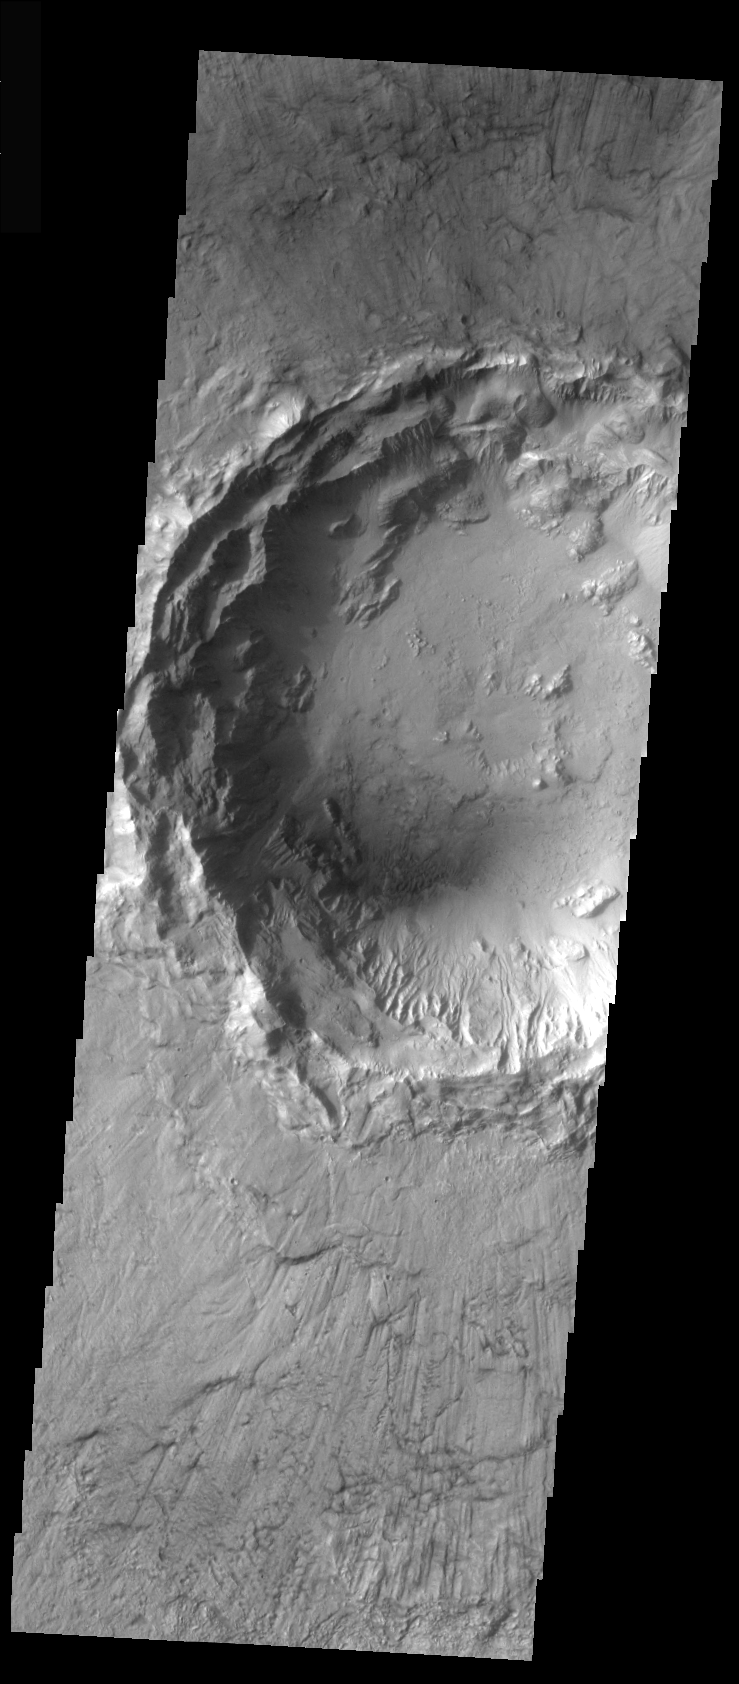

Crater Interior with Internal Craters

Today’s crater interior contains smaller craters, sand dunes, and erosional features caused the wind. Additionally, the crater rim appears subdued, likely due to dust cover. Note how the ejecta surrounding the small craters has be eroded by the wind.

Image information: VIS instrument. Latitude 9, Longitude 358 East (2 West). 18 meter/pixel resolution.

Note: this THEMIS visual image has not been radiometrically nor geometrically calibrated for this preliminary release. An empirical correction has been performed to remove instrumental effects. A linear shift has been applied in the cross-track and down-track direction to approximate spacecraft and planetary motion. Fully calibrated and geometrically projected images will be released through the Planetary Data System in accordance with Project policies at a later time.

NASA’s Jet Propulsion Laboratory manages the 2001 Mars Odyssey mission for NASA’s Office of Space Science, Washington, D.C. The Thermal Emission Imaging System (THEMIS) was developed by Arizona State University, Tempe, in collaboration with Raytheon Santa Barbara Remote Sensing. The THEMIS investigation is led by Dr. Philip Christensen at Arizona State University. Lockheed Martin Astronautics, Denver, is the prime contractor for the Odyssey project, and developed and built the orbiter. Mission operations are conducted jointly from Lockheed Martin and from JPL, a division of the California Institute of Technology in Pasadena.

Credit: NASA/JPL/Arizona State University